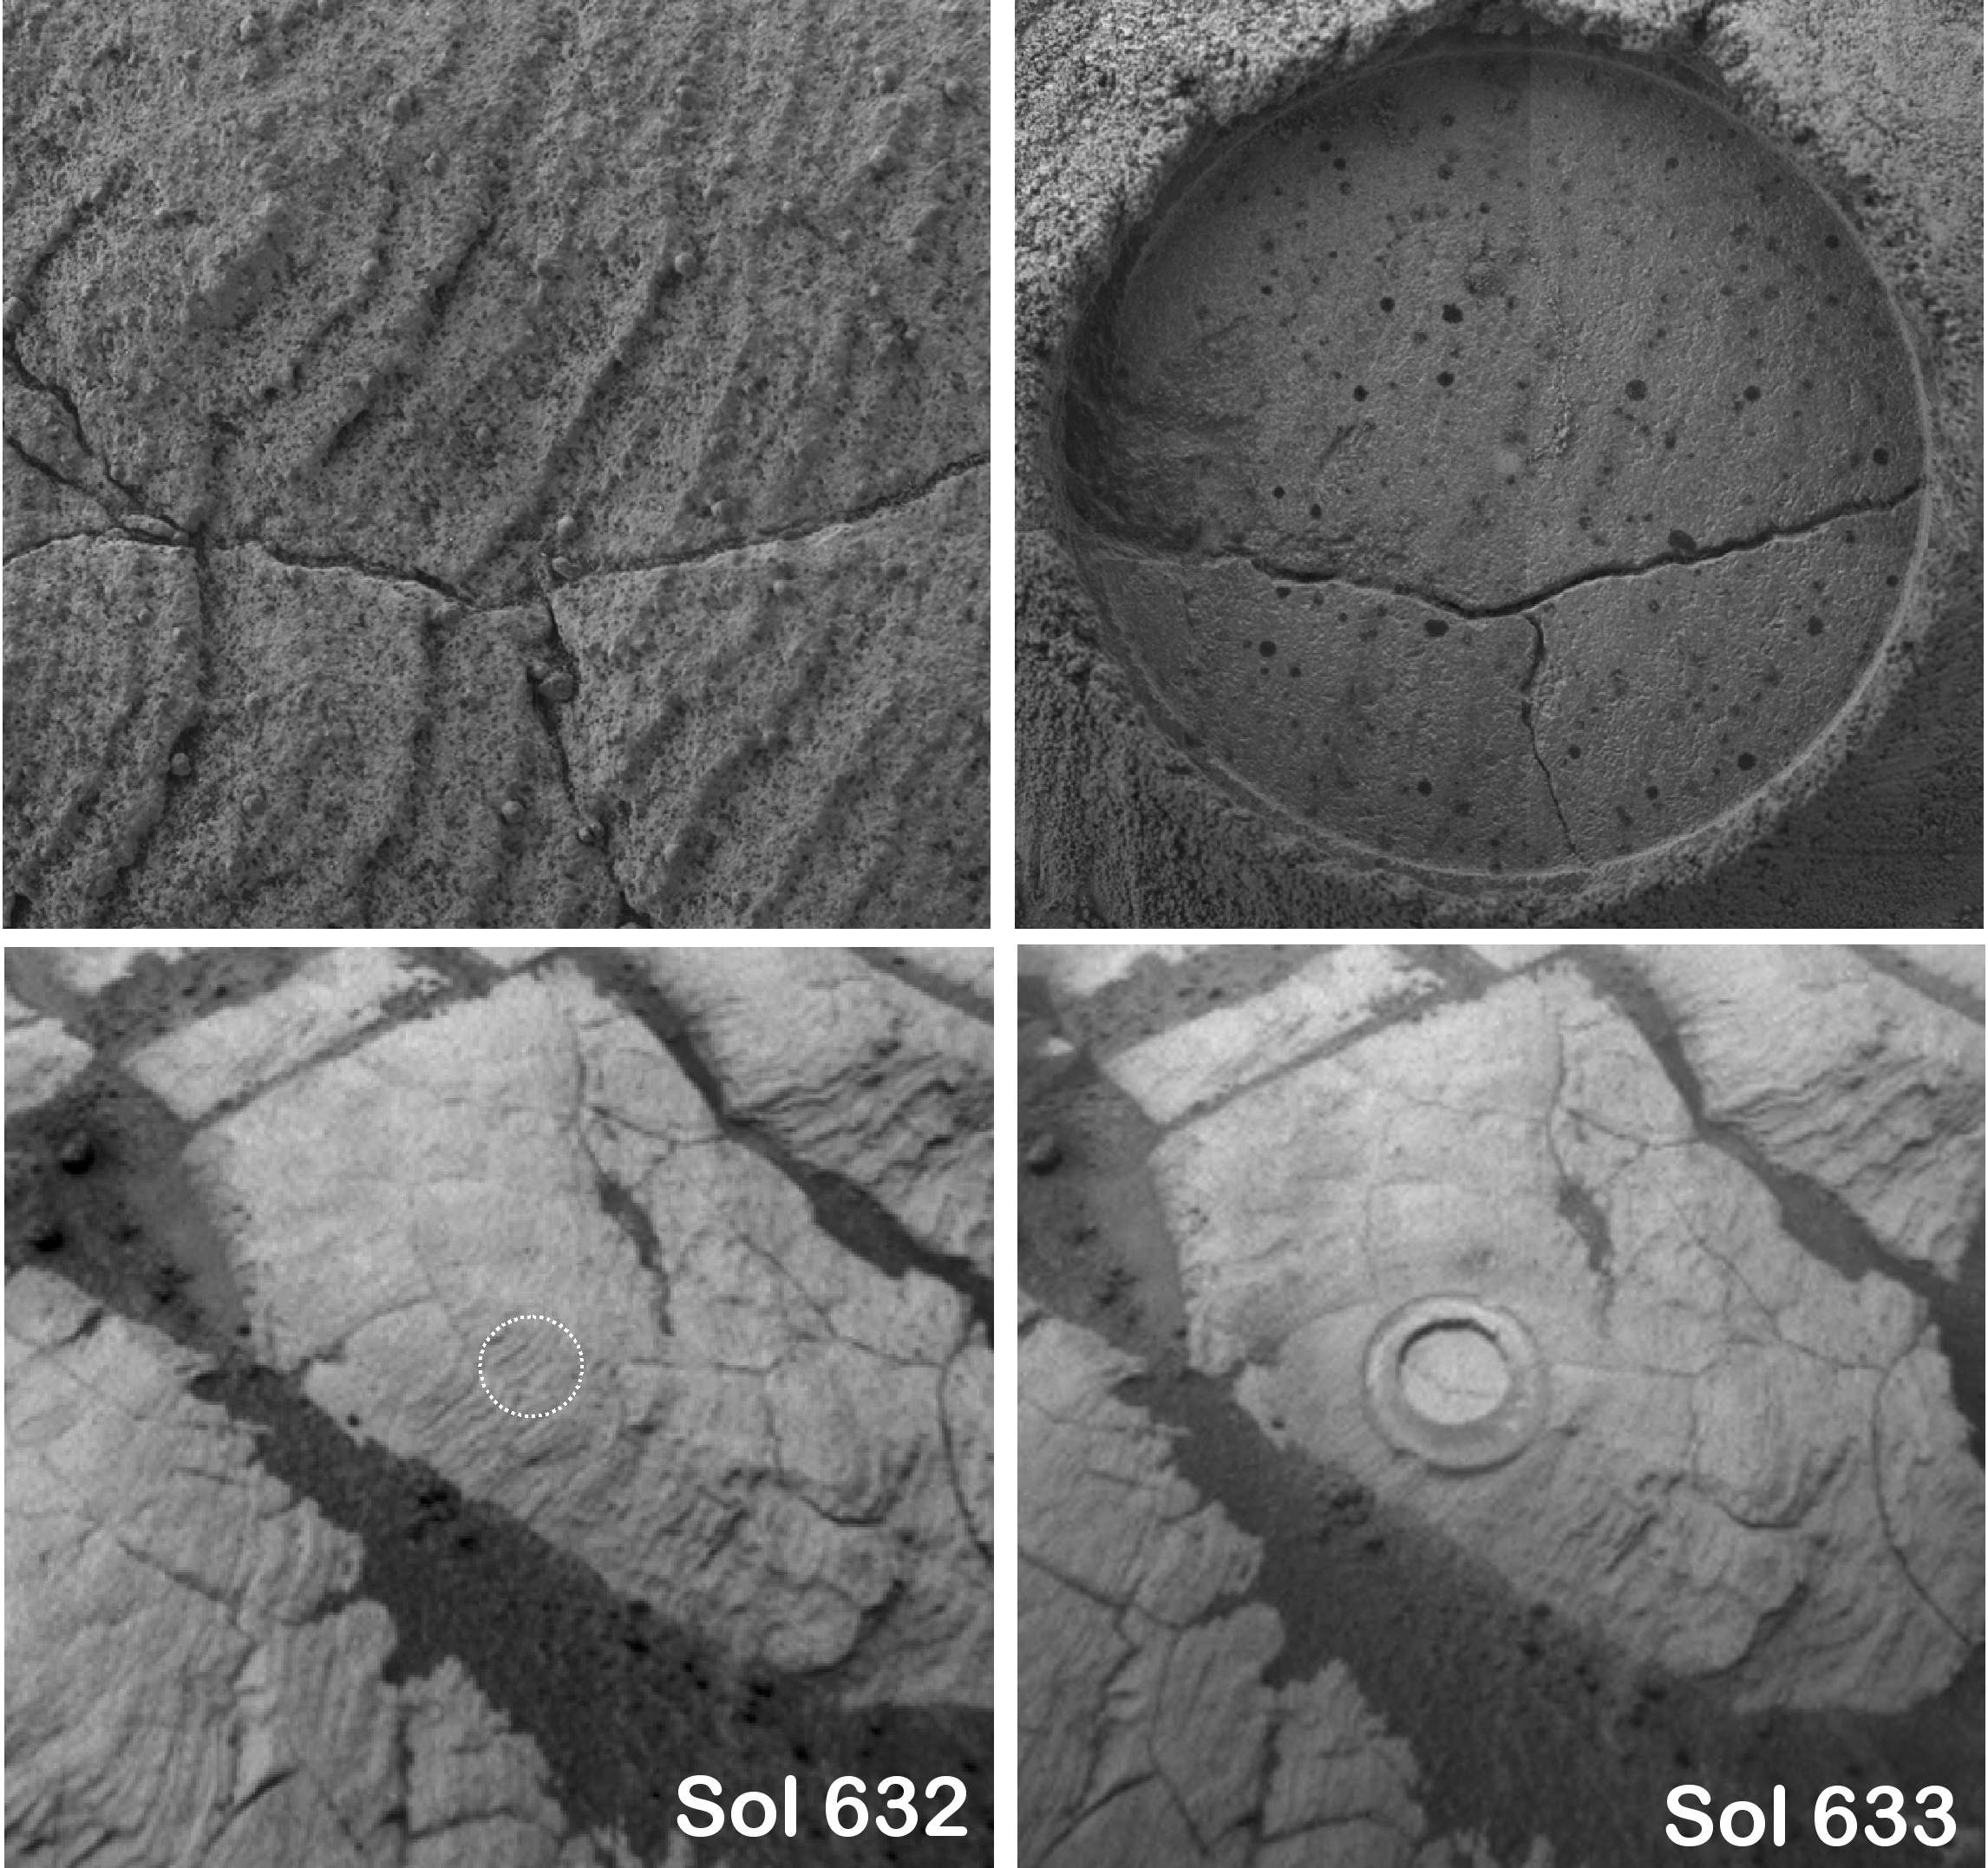

A Closer Look at ‘Kalavrita’

These four images were taken by NASA’s Mars Exploration Rover Opportunity on sols 632 and sol 633 (Nov. 3 and 4, 2005) before and after using the rock abrasion tool on sol 633 to grind into a rock target dubbed “Kalavrita.” The images on the top are mosaics of four frames each from the microscopic imager. The images on the bottom are from the rover’s front hazard-avoidance camera. The dotted white circle in the lower-left image shows the approximate location of where the rock abrasion tool would grind into the target. Kalavrita was analyzed to investigate how the rock outcrops near the crater “Erebus” compare with rock outcrops to the north that were analyzed along Opportunity’s traverse from “Endurance Crater” to Erebus Crater. The abraded circle is about 4.5 cm (1.8 inches) across.

Credit: NASA/JPL-Caltech/Cornell/USGS